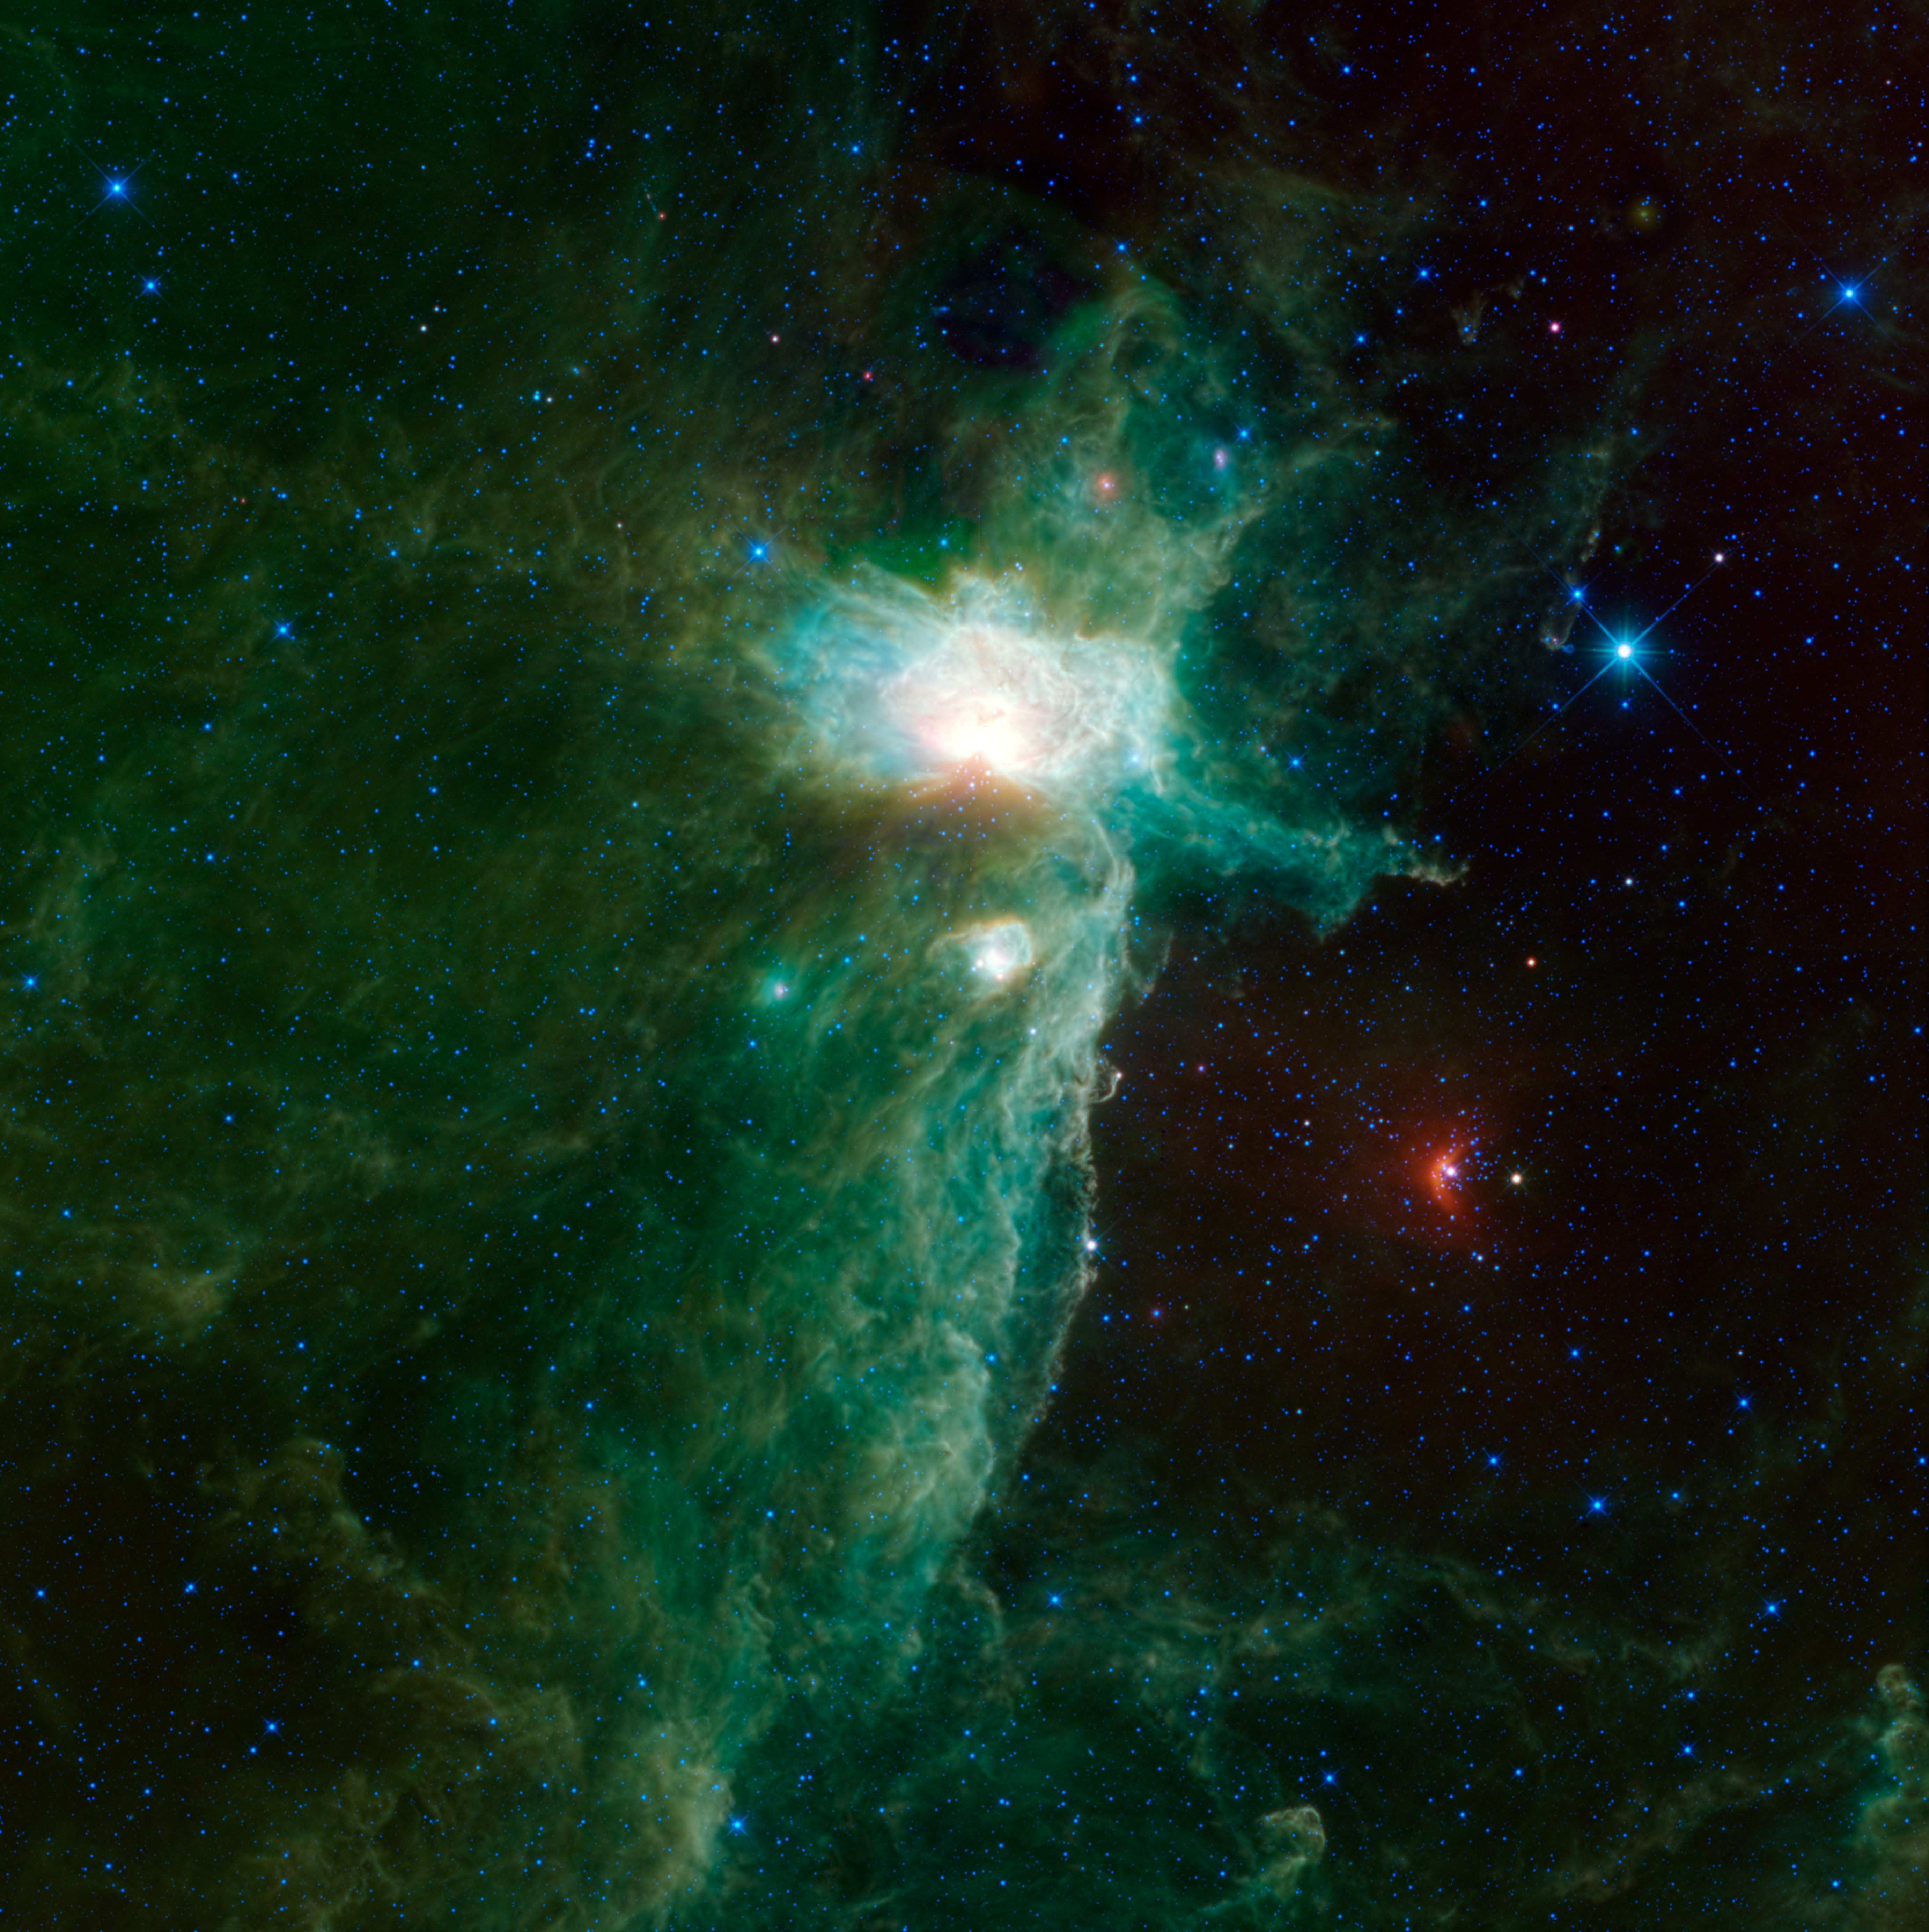

A Different View of the Flame Nebula

The Flame Nebula sits on the eastern hip of Orion the Hunter, a constellation most easily visible in the northern hemisphere during winter evenings. This view of the Flame nebula from WISE, NASA’s Wide-field Infrared Survey Explorer, shows an expanded view over one previously released of this enormous space cloud (PIA13448).

The previous image was made from data WISE collected after its coolant began to run out, when only three of WISE’s infrared bands were in operation. The flame nebula is a very infrared-bright region, and the reduced sensitivity during the 3-band phase of the WISE mission worked to the advantage of astronomers interested in studying the brightest parts of this region without so much glare.This new image includes more data collected from all of WISE’s four infrared bands. This view takes in a vast cloud of gas and dust where new stars are being born. Three familiar nebulae are visible in the central region: the Flame nebula, the Horsehead nebula, and NGC 2023. The Flame is the brightest and largest in the image. It is being lit up by a star inside it that is 20 times the mass of the sun and would be as bright to our eyes as the other stars in Orion’s belt if it weren’t for all the surrounding dust, which makes it appear 4 billion times dimmer than it really is.

NGC 2023 is the bright knot below the Flame. The famous Horsehead nebula is visible poking out of the edge of the cloud, just to the right of NGC 2023 and down a touch. It takes on a very different view in infrared compared to visible light. In visible light, the horse’s head is a silhouetted dark cloud in front of glowing gas. But here, we see the dust in that dark cloud glowing in infrared light.

Two of the three stars in Orion’s belt are visible in this image, but despite their prominence to our eyes in the night sky, they are somewhat unremarkable as seen by WISE. Alnitak, the far left star in Orion’s belt, is a multiple blue-giant star system located 736 light-years away. In this image, it is located just to the right of the central part of the Flame nebula. Alnilam, the middle star of Orion’s belt, is a variable blue supergiant, located 1,980 light-years away. Despite having a radius 24 times bigger than the sun, and luminosity 275,000 times greater than the sun, it only appears as a moderately bright star near the upper right corner of this image.

Another noteworthy feature in this image is the bright red arc at the lower right. This arc surrounds the star sigma Orionis, the upper star in the sword of Orion, which hangs from his belt. It is a blue dwarf multiple star system, located 1,070 light-years away. It is moving through space at a breathtaking speed of 5,260,000 mph (2,400 kilometers per second). At that speed, winds from the star system crash into the gas and dust outside the system and create a bow shock, where material in front of the speeding Sigma Orionis system is piling up. The energy from the bow shock heats up dust in the region and makes it glow in infrared.

Color in this image represents specific infrared wavelengths. Blue represents light emitted at 3.4-micron wavelengths, and cyan (blue-green) represents 4.6-microns, both of which come mainly from hot stars. Relatively cooler objects, such as the dust of the nebulae, appear green and red. Green represents 12-micron light and red represents 22-micron light.

NASA’s Jet Propulsion Laboratory, Pasadena, Calif., manages, and operated WISE for NASA’s Science Mission Directorate. The spacecraft was put into hibernation mode after it scanned the entire sky twice, completing its main objectives. Edward Wright is the principal investigator and is at UCLA. The mission was selected competitively under NASA’s Explorers Program managed by the agency’s Goddard Space Flight Center in Greenbelt, Md. The science instrument was built by the Space Dynamics Laboratory in Logan, Utah. The spacecraft was built by Ball Aerospace & Technologies Corp. in Boulder, Colo. Science operations and data processing take place at the Infrared Processing and Analysis Center at the California Institute of Technology in Pasadena. Caltech manages JPL for NASA.

Credit: NASA/JPL-Caltech/UCLA